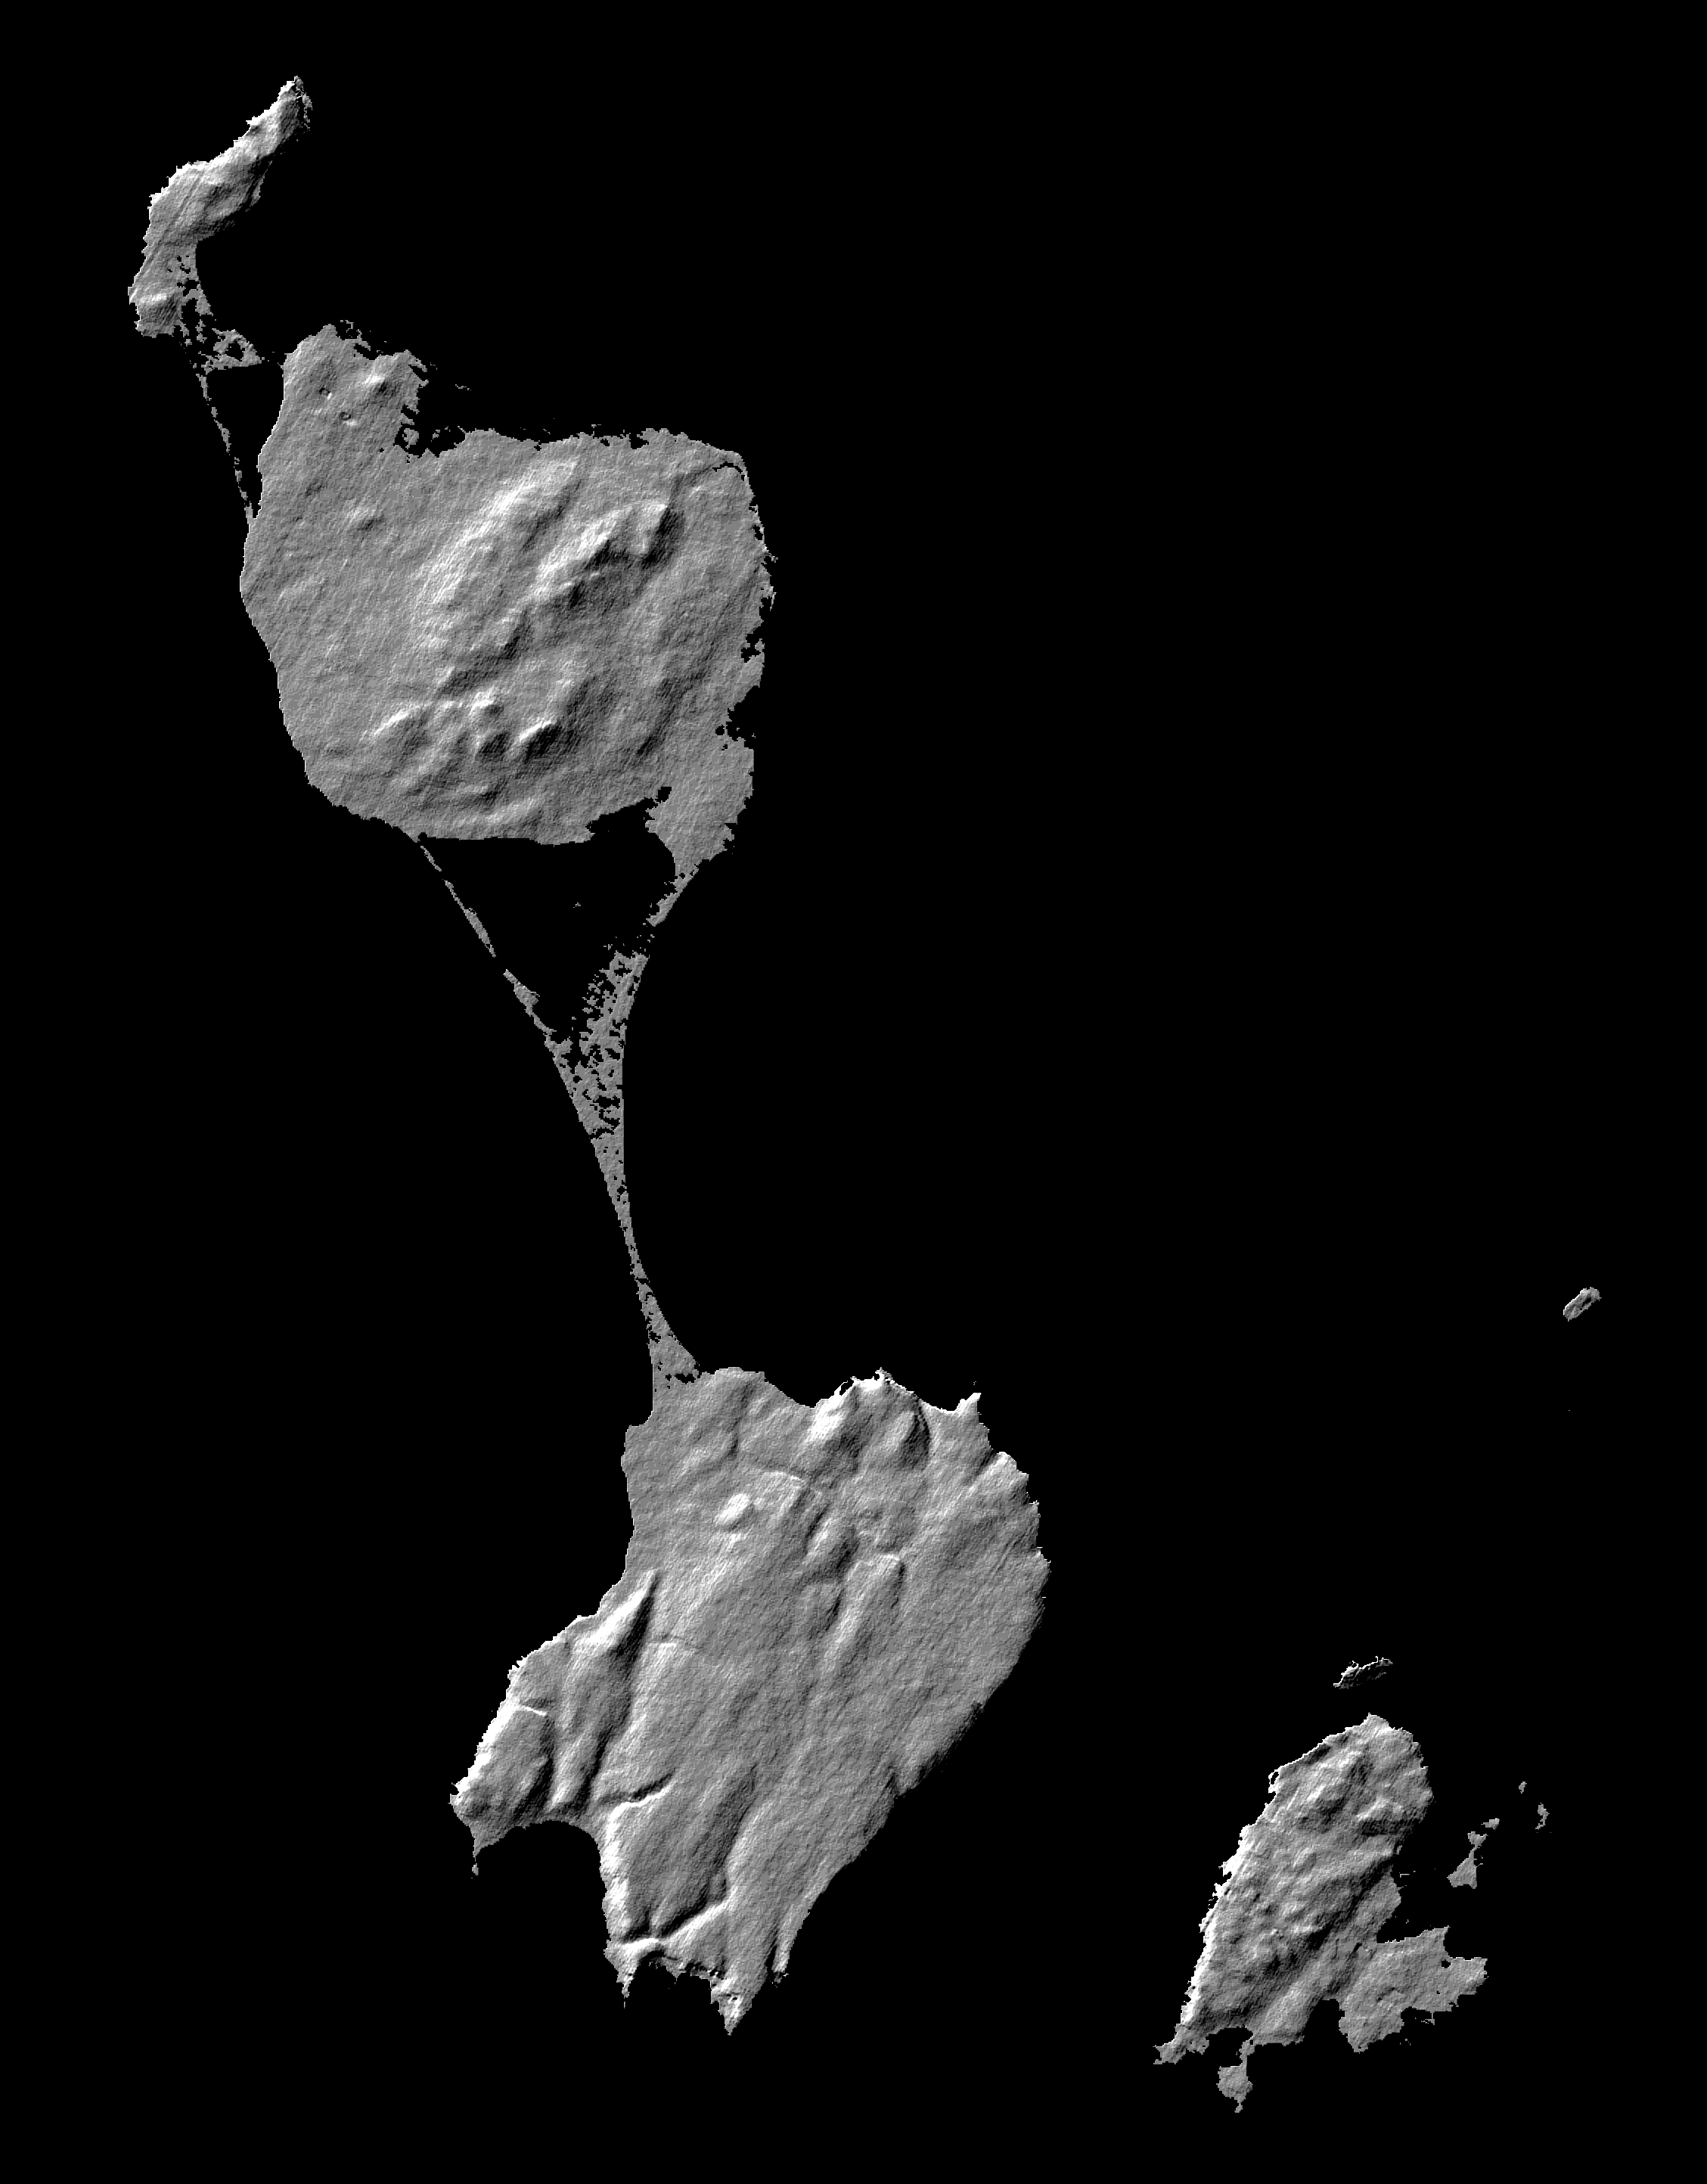

Shaded Relief Image of Saint Pierre and Miquelon

This image shows two islands, Miquelon and Saint Pierre, located south of Newfoundland, Canada. These islands, along with five smaller islands, are a self-governing territory of France. A thin barrier beach divides Miquelon, with Grande Miquelon to the north and Petite Miquelonto the south. Saint Pierre Island is located to the lower right. With the islandsí location in the north Atlantic Ocean and their deep water ports, fishing is the major part of the economy. The maximum elevation of the island is 240 meters (787 feet). The land mass of the islands is about 242 square kilometers, or 1.5 times the size of Washington DC.

This shaded relief image was generated using topographic data from the Shuttle Radar Topography Mission. A computer-generated artificial light source illuminates the elevation data to produce a pattern of light and shadows. Slopes facing the light appear bright, while those facing away are shaded. On flatter surfaces, the pattern of light and shadows can reveal subtle features in the terrain. Shaded relief maps are commonly used in applications such as geologic mapping and land use planning.

This image was acquired by the Shuttle Radar Topography Mission (SRTM) aboard the Space Shuttle Endeavour, launched on February 11, 2000. SRTM uses the same radar instrument that comprised the Spaceborne Imaging Radar-C/X-Band Synthetic Aperture Radar (SIR-C/X-SAR) that flew twice on the Space Shuttle Endeavour in 1994. The mission is designed to collect three-dimensional measurements of the Earth’s surface. To collect the 3-D data, engineers added a 60-meter-long (200-foot) mast, installed additional C-band and X-band antennas, and improved tracking and navigation devices. The mission is a cooperative project between the National Aeronautics and Space Administration (NASA), the National Imagery and Mapping Agency (NIMA) of the U.S. Department of Defense (DoD), and the German and Italian space agencies. It is managed by NASAís Jet Propulsion Laboratory, Pasadena, CA, for NASA¹s Earth Science Enterprise, Washington, DC.nal measurements of the Earth’s surface. To collect the 3-D data, engineers added a 60-meter-long (200-foot) mast, installed additional C-band and X-band antennas, and improved tracking and navigation devices. The mission is a cooperative project between the National Aeronautics and Space Administration (NASA), the National Imagery and Mapping Agency (NIMA) of the U.S. Department of Defense (DoD), and the German and Italian space agencies. It is managed by NASA’s Jet Propulsion Laboratory, Pasadena, CA, for NASA’s Earth Science Enterprise, Washington, DC.

Credit: NASA/JPL